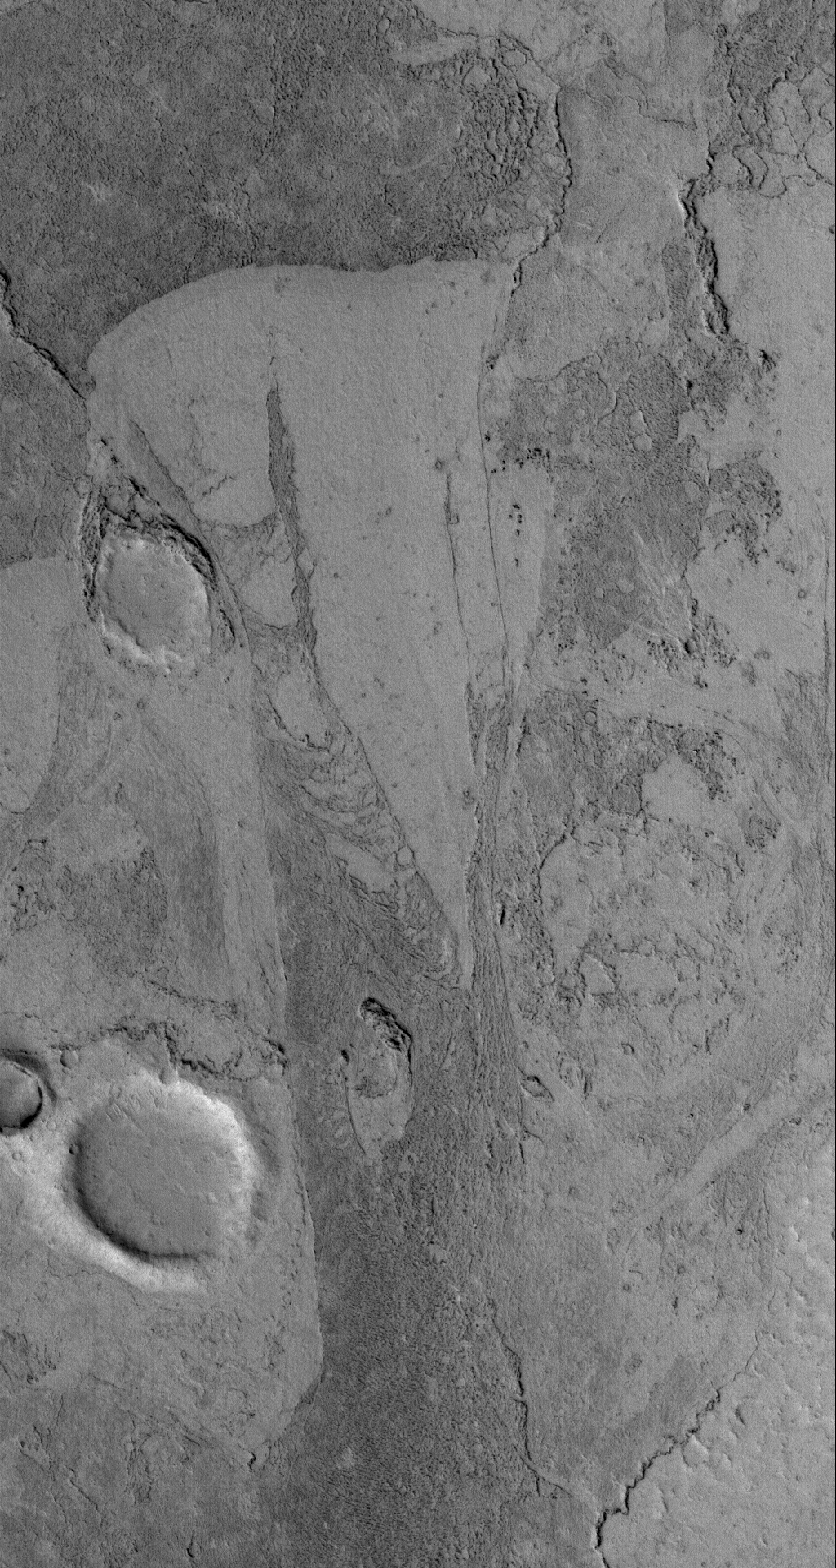

Zephyria Flows

12 November 2005
This Mars Global Surveyor (MGS) Mars Orbiter Camera (MOC) image shows the solidified remains of flows — probably lava, but possibly mud –in the Zephyria region of Mars, south of Cerberus.

Location near: 5.2°N, 203.6°W
Image width: width: ~3 km (~1.9 mi)
Illumination from: lower left
Season: Northern Autumn

Credit: NASA/JPL/Malin Space Science Systems